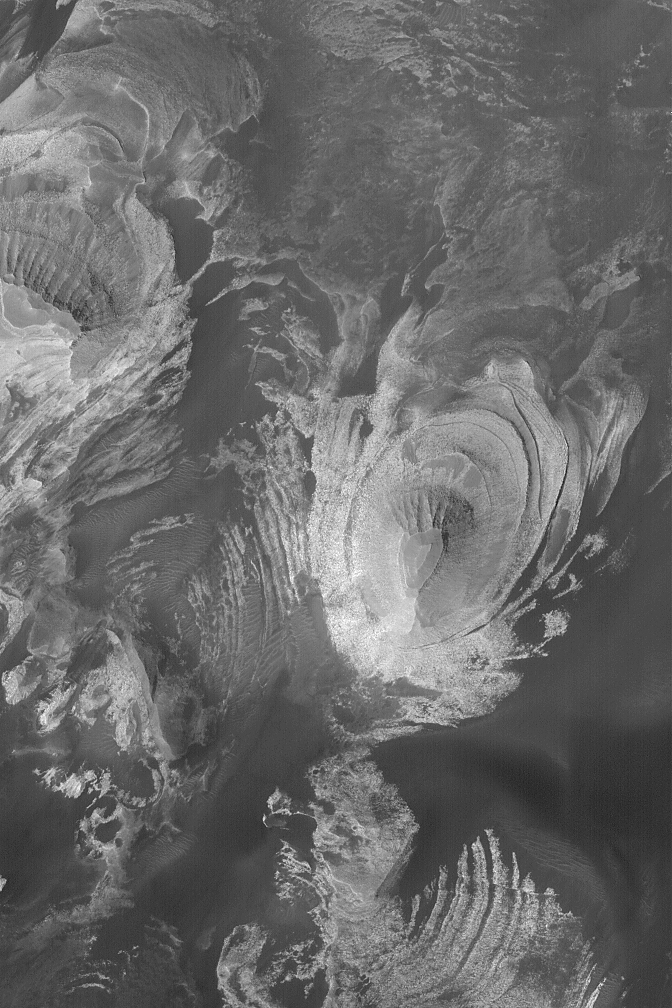

Layered Rocks of Melas

04 August 2004
This Mars Global Surveyor (MGS) Mars Orbiter Camera (MOC) image shows layered sedimentary rock outcrops exposed by erosion in southern Melas Chasma, one of the major Valles Marineris troughs. Such outcrops are common in southern Melas; they resemble the rock outcrops seen in some of the chaotic terrains and other Valles Marineris chasms. This image is located near 11.9°S, 74.6°W, and is about 3 km (1.9 mi) wide. Sunlight illuminates the scene from the lower left.

Credit: NASA/JPL/Malin Space Science Systems